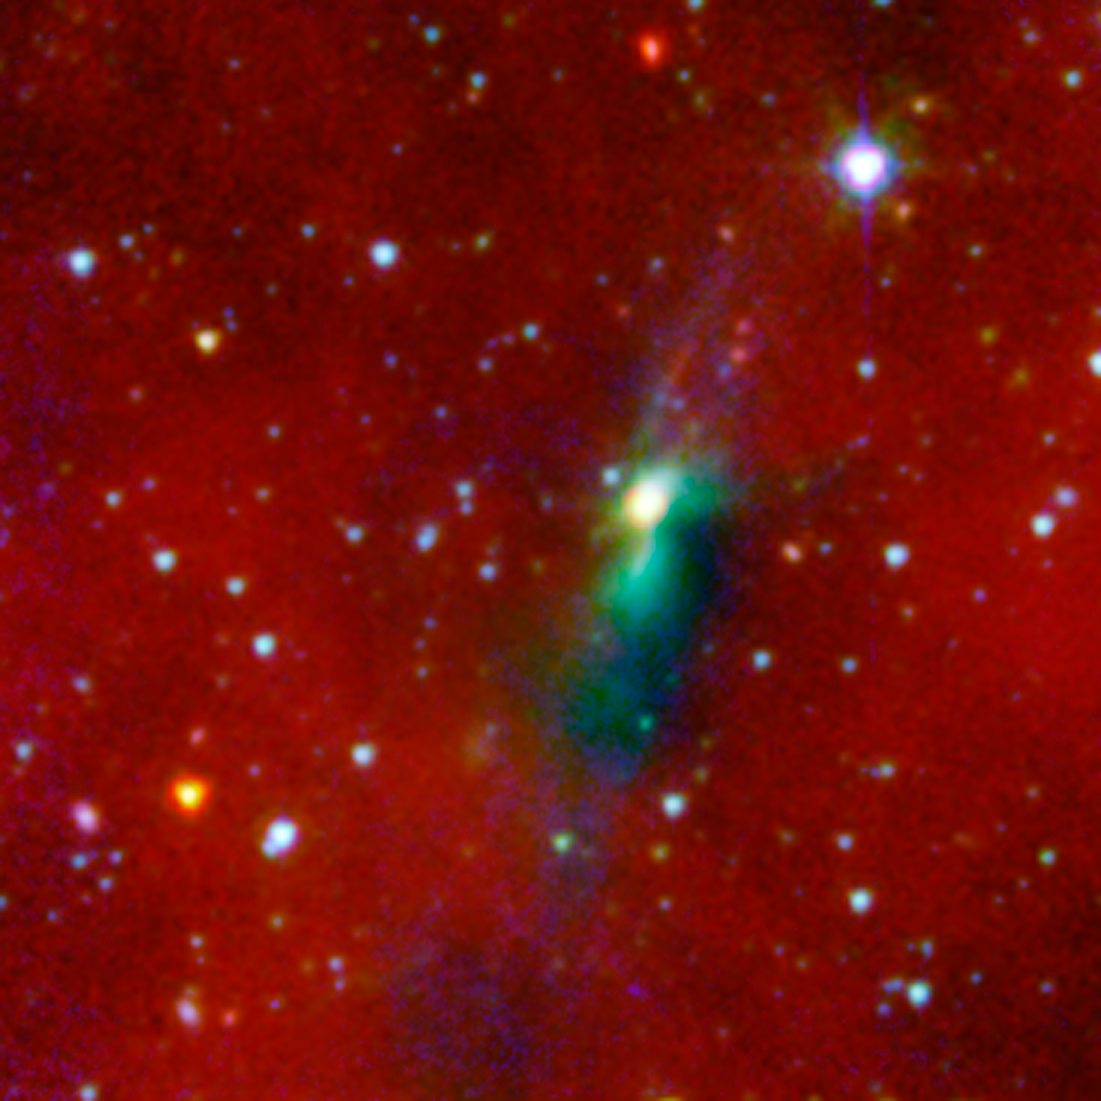

Protostellar Envelope and Jet: HH270 VLA1

A young protostar and its signature outflow peeks out through a shroud of dust in this infrared image from NASA's Spitzer Space Telescope.

Stars are known to form from collapsing clumps of gas and dust, or envelopes, seen here around a forming star system as a dark blob, or shadow, against a dusty background. The greenish color shows jets coming away from the young star within. The envelope is roughly 100 times the size of our solar system.

Astronomers believe that the irregular shape of the envelope, revealed in detail by Spitzer, might have triggered the formation of twin, or binary stars in this system.

Infrared light with a wavelength of 3.6 microns has been color-coded green and 8.0-micron light is red. Ground-based observations at 2.2 microns from the Hiltner 2.4m telescope at MDM Observatory is red.

Credit: NASA/JPL-Caltech/J. Tobin (University of Michigan)